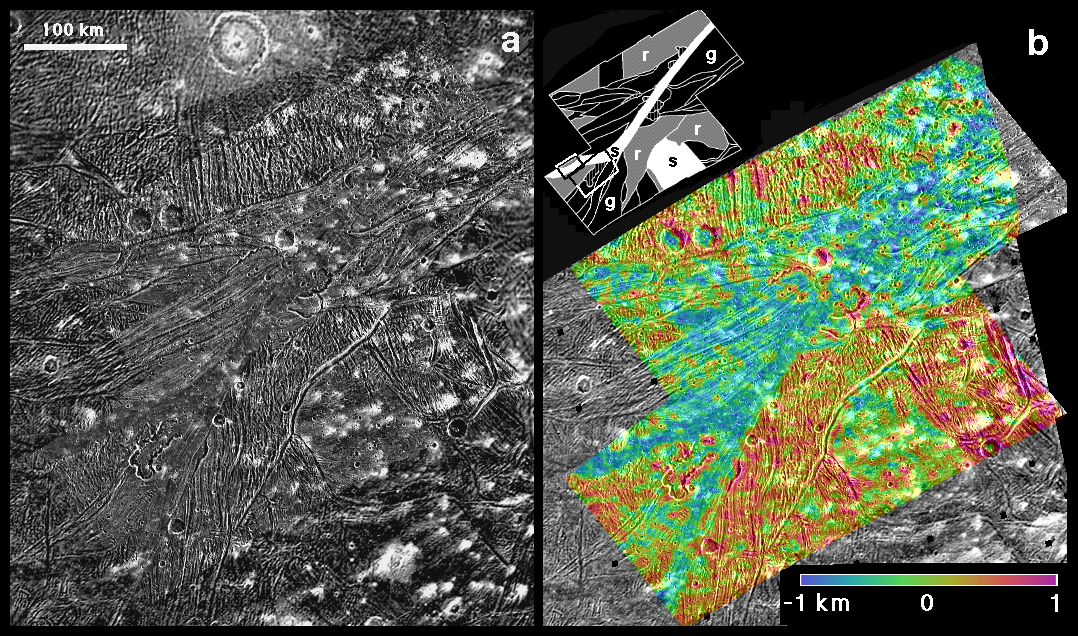

Sippar Sulcus, Ganymede

These two frames, derived from images of Jupiter’s moon Ganymede by NASA’s Galileo and Voyager spacecraft, show bright terrain types and topography within an area called Sippar Sulcus in Ganymede’s southern hemisphere. All three dominant structural styles of the bright regions—grooved terrain, smooth terrain and reticulate terrain—are represented.

The left frame (a) is a mosaic of images taken by Galileo with a resolution of 180 meters (590 feet) per pixel superimposed on lower-resolution Voyager images. A swath of smooth terrain crosses the scene diagonally from upper right to center left. Irregularly shaped enclosures are interpreted as calderas, which, on Earth, are depressions typically caused by collapse of subsurface lava reservoirs. The numerous bright patches are due to secondary impacts from creation of a large crater, Osiris, which is out of the frame to the right.

The right frame (b) shows a digital elevation model of the three-dimensional shape of the same scene. Relative elevation values have been color-coded and merged with the Galileo image mosaic. The inset shows a geological map highlighting areas of grooved terrain (g, black), reticulate terrain (r, gray), smooth terrain (s, white), calderas (hatched), and locations for higher-resolution views PIA-XXC [fig3a] (upper box) and PIA-XXD [fig3b] (lower box).

These images were prepared by the Lunar and Planetary Institute, Houston, and included in a report by Dr. Paul Schenk et al. in the March 1, 2001, edition of the journal Nature.

The Jet Propulsion Laboratory, a division of the California Institute of Technology in Pasadena, manages the Galileo and Voyager missions for NASA’s Office of Space Science, Washington, D.C.

Credit: NASA/JPL/LPI